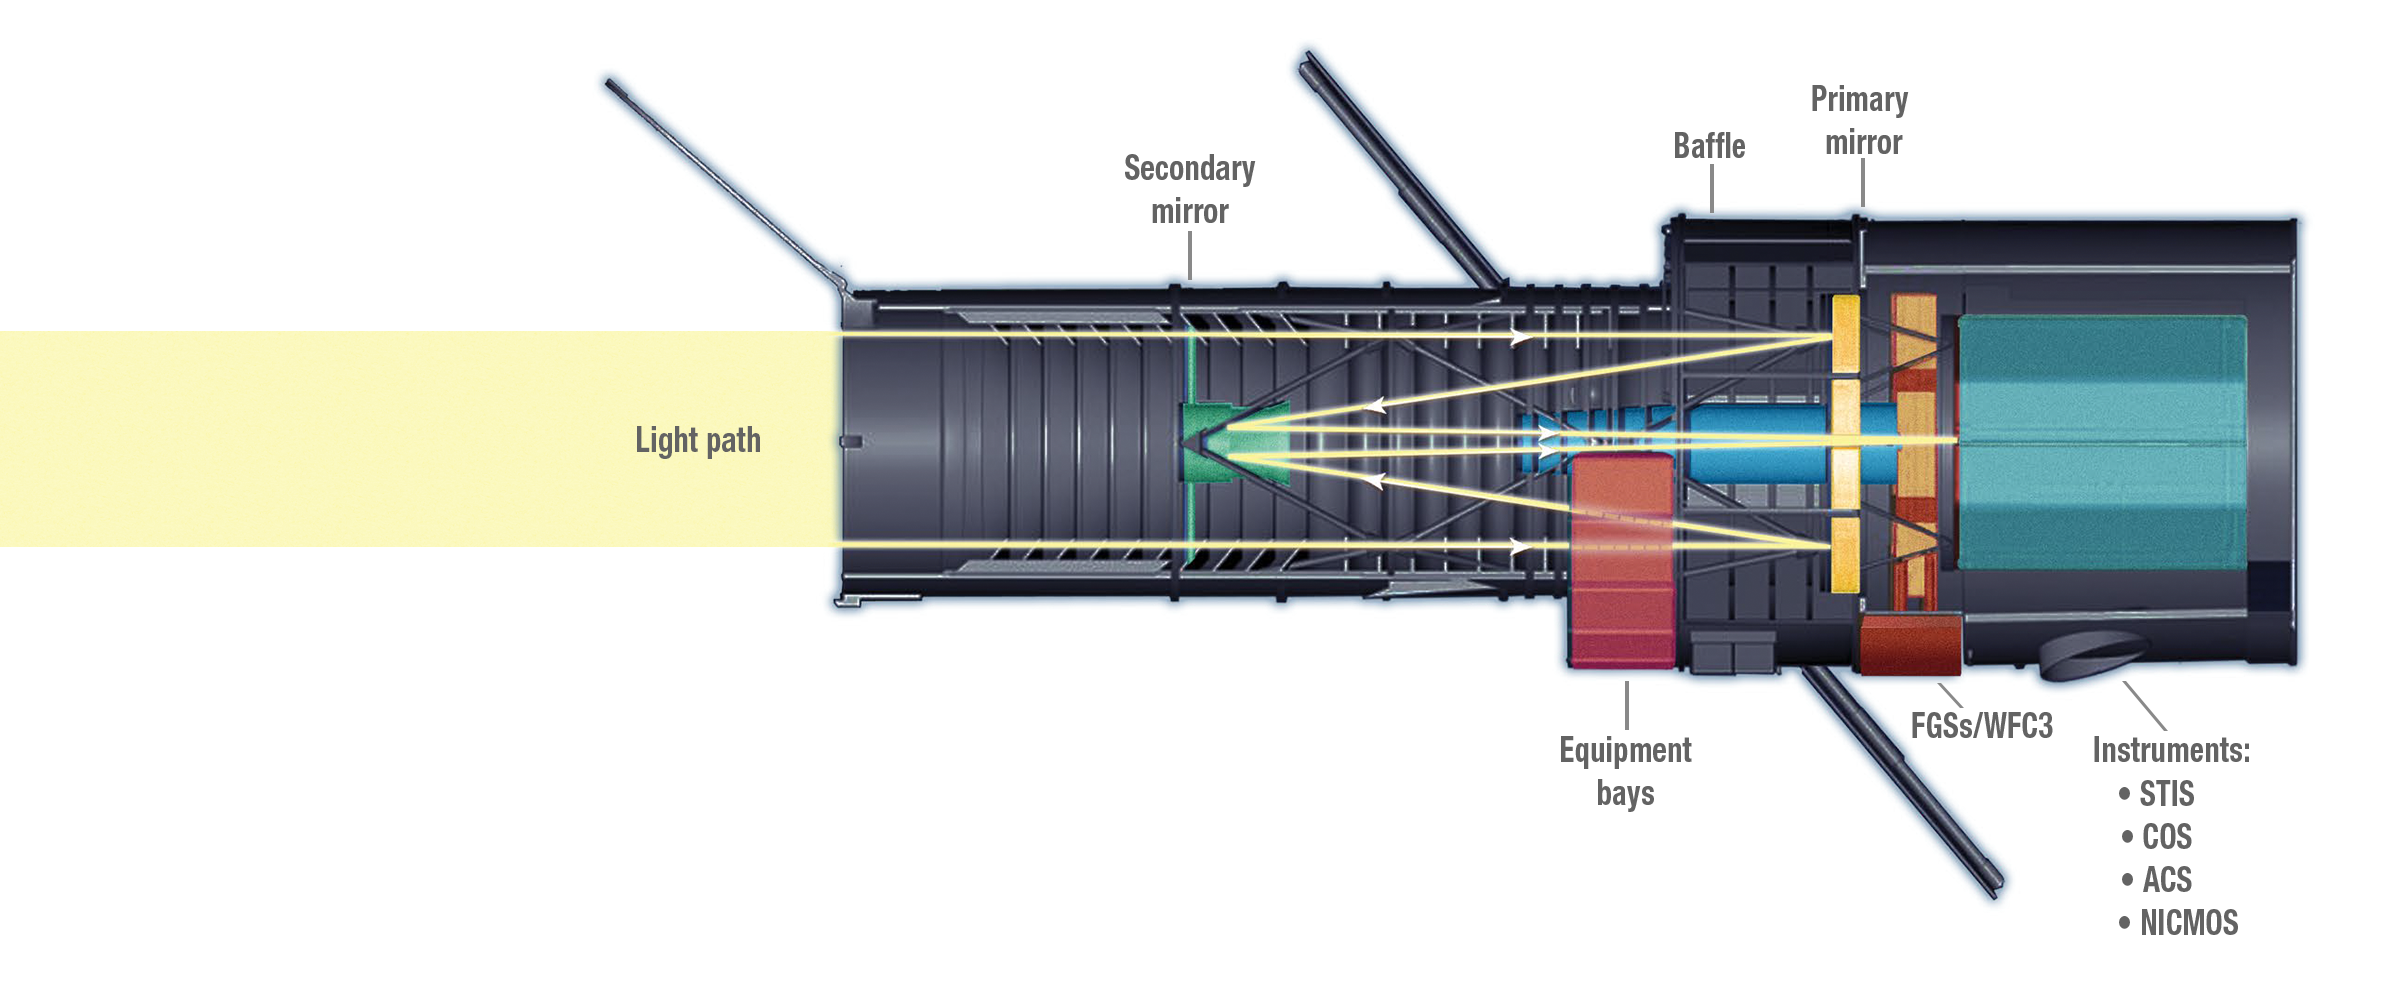

Hubble Space Telescope’s Internal Components (Light Path)

This diagram shows the path that light from the universe travels when it enters the Hubble Space Telescope.

Hubble’s 1,825 pound, 7.8-foot (2.4-meter) diameter primary mirror collects light from its astronomical target and reflects it to a 12-inch (0.3-meter) diameter secondary mirror located in the optical tube. This secondary mirror then reflects the light through a hole in the primary mirror to form an image at the telescope’s focal plane. There it is intercepted by pick-off mirrors that pass it into the scientific instruments. Hubble’s mirrors are made of ultra-low expansion glass kept at a “room temperature” of about 70°F (21°C) to avoid warping. The reflecting surfaces are coated with a 3/1,000,000-inch layer of pure aluminum and protected by a 1/1,000,000-inch layer of magnesium fluoride that also makes the mirror more reflective to ultraviolet light.

Credit: NASA and STScI